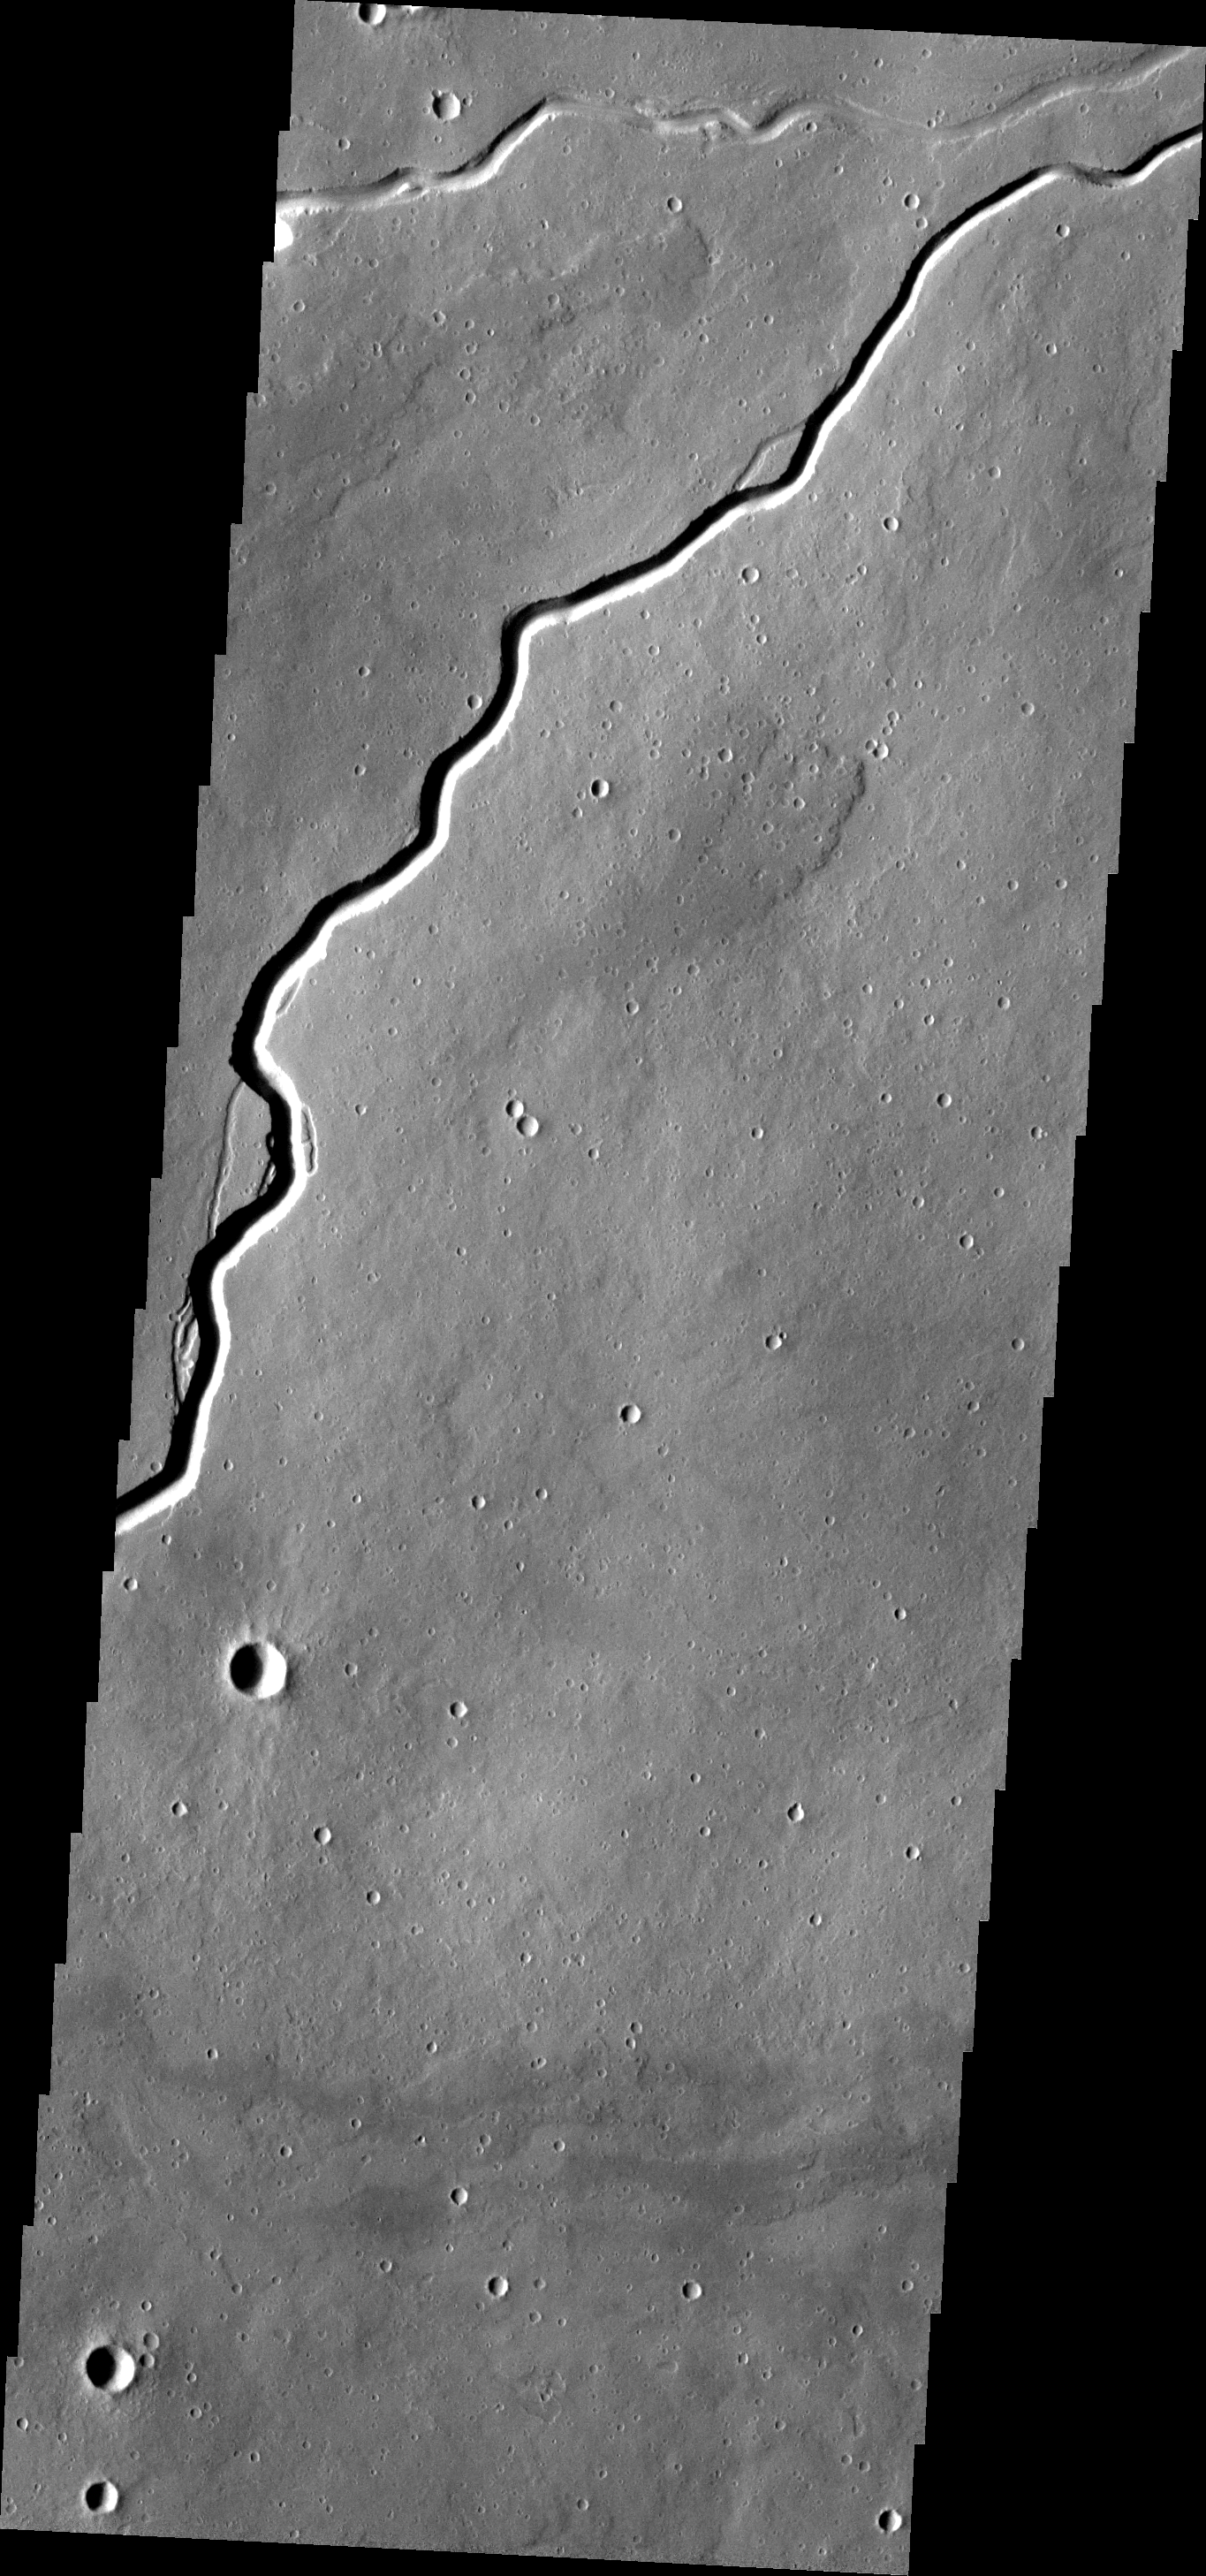

Ituxi Vallis

The narrow channel in this VIS image is Ituxi Vallis, a lava channel east of Elysium Mons.

Image information: VIS instrument. Latitude 25.1N, Longitude 153.1E. 19 meter/pixel resolution.

Please see the THEMIS Data Citation Note for details on crediting THEMIS images.

Note: this THEMIS visual image has not been radiometrically nor geometrically calibrated for this preliminary release. An empirical correction has been performed to remove instrumental effects. A linear shift has been applied in the cross-track and down-track direction to approximate spacecraft and planetary motion. Fully calibrated and geometrically projected images will be released through the Planetary Data System in accordance with Project policies at a later time.

NASA’s Jet Propulsion Laboratory manages the 2001 Mars Odyssey mission for NASA’s Office of Space Science, Washington, D.C. The Thermal Emission Imaging System (THEMIS) was developed by Arizona State University, Tempe, in collaboration with Raytheon Santa Barbara Remote Sensing. The THEMIS investigation is led by Dr. Philip Christensen at Arizona State University. Lockheed Martin Astronautics, Denver, is the prime contractor for the Odyssey project, and developed and built the orbiter. Mission operations are conducted jointly from Lockheed Martin and from JPL, a division of the California Institute of Technology in Pasadena.

Credit: NASA/JPL/ASU